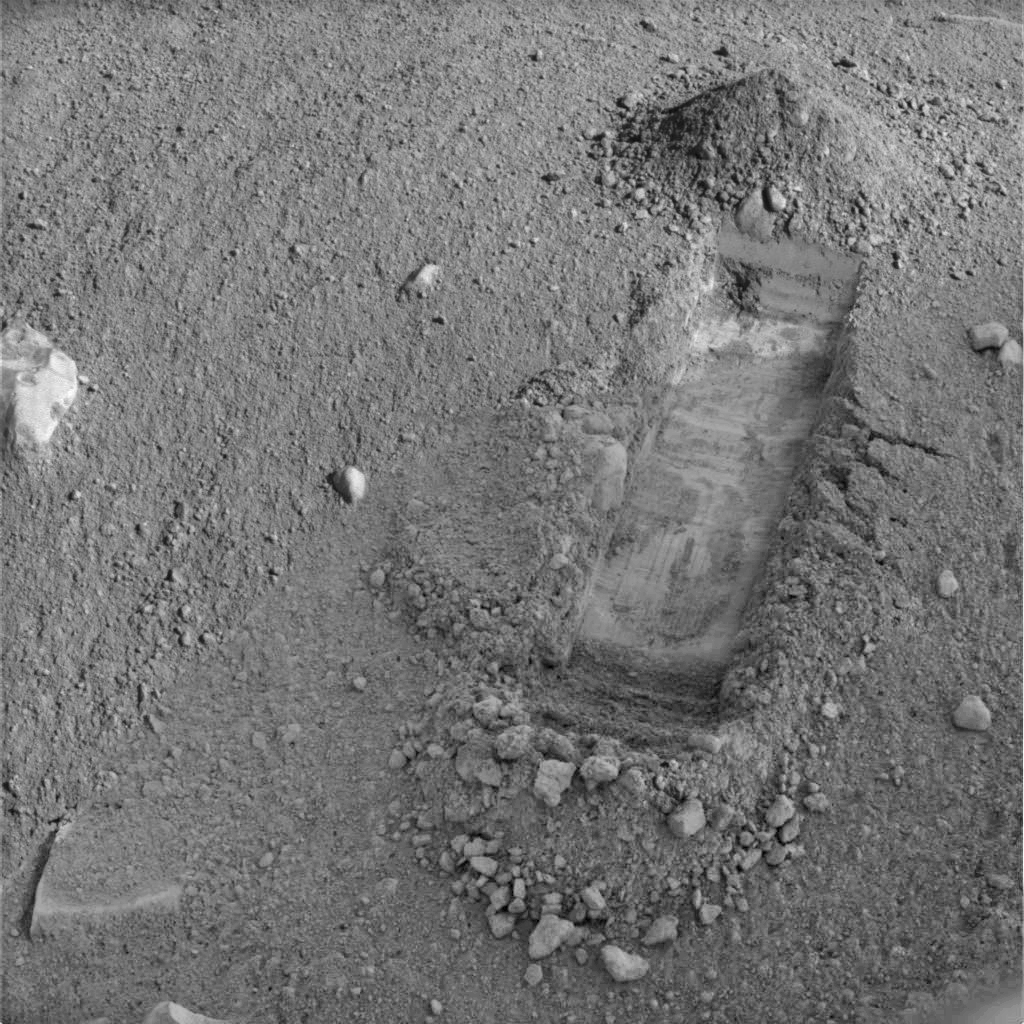

Digging of ‘Snow White’ Begins

NASA’s Phoenix Mars Lander began excavating a new trench, dubbed “Snow White,” in a patch of Martian soil located near the center of a polygonal surface feature, nicknamed “Cheshire Cat.” The trench is about 2 centimeters (.8 inches) deep and 30 centimeters (about 12 inches) long. The “dump pile” is located at the top of the trench, the side farthest away from the lander, and has been dubbed “Croquet Ground.” The digging site has been named “Wonderland.”

At this early stage of digging, the Phoenix team did not expect to find any of the white material seen in the first trench, now called “Dodo-Goldilocks.” That trench showed white material at a depth of about 5 centimeters (2 inches). More digging of Snow White is planned for coming sols, or Martian days.

The dark portion of this image is the shadow of the lander’s solar panel; the bright areas within this region are not in shadow.

Snow White was dug on Sol 22 (June 17, 2008) with Phoenix’s Robotic Arm. This picture was acquired on the same day by the lander’s Surface Stereo Imager. This image has been enhanced to brighten shaded areas.

The Phoenix Mission is led by the University of Arizona, Tucson, on behalf of NASA. Project management of the mission is by NASA’s Jet Propulsion Laboratory, Pasadena, Calif. Spacecraft development is by Lockheed Martin Space Systems, Denver.

Photojournal Note: As planned, the Phoenix lander, which landed May 25, 2008 23:53 UTC, ended communications in November 2008, about six months after landing, when its solar panels ceased operating in the dark Martian winter.

Credit: NASA/JPL-Caltech/University of Arizona/Texas A&M University